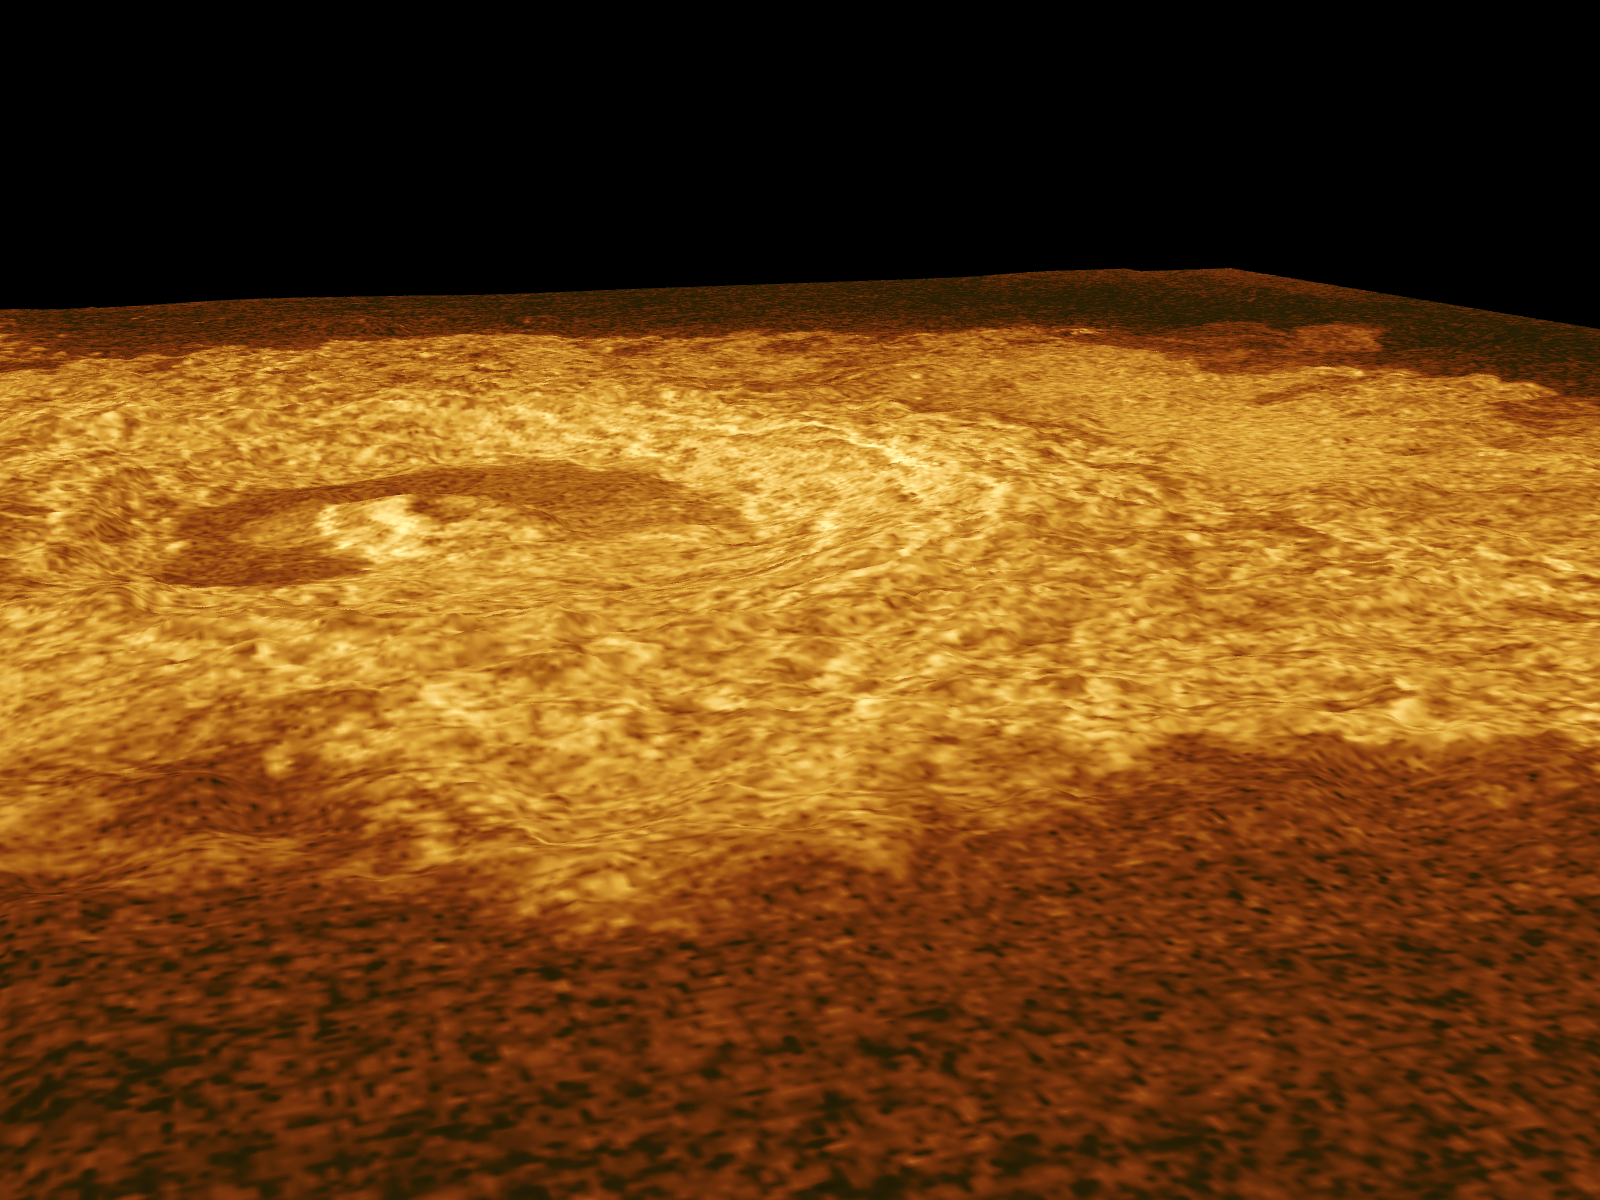

Venus – Oblique View of Crater Riley

This Magellan full resolution radar mosaic centered at 14 degrees north latitude, 72 degrees east longitude, shows an oblique view of the impact crater Riley, named for Margaretta Riley, a 19th Century botanist. This view was prepared from two left-looking Magellan radar images acquired with different incidence angles. Because the relief displacements of the two images are different, depths from the crater rim to the crater floor and heights of the crater rim and flanks above the surrounding plains can be measured. The crater is 25 kilometers (15.5 miles) in diameter. The floor of the crater is 580 meters (1,914 feet) below the plains surrounding the crater. The crater’s rim rises 620 meters (2,046 feet) above the plains and 1,200 meters (3,960 feet) above the crater floor. The crater’s central peak is 536 meters (1,769 feet) high. The crater’s diameter is 40 times the depth resulting in a relatively shallow appearance. The topography is exaggerated by 22 times to emphasize the crater’s features. This oblique view was produced from two left-looking radar stereo image mosaics utilizing photogrammetric software developed by the Solar System Visualization Project and the Digital Image Animation Laboratory at JPL’s Multimission Image Processing Laboratory.

Credit: NASA/JPL